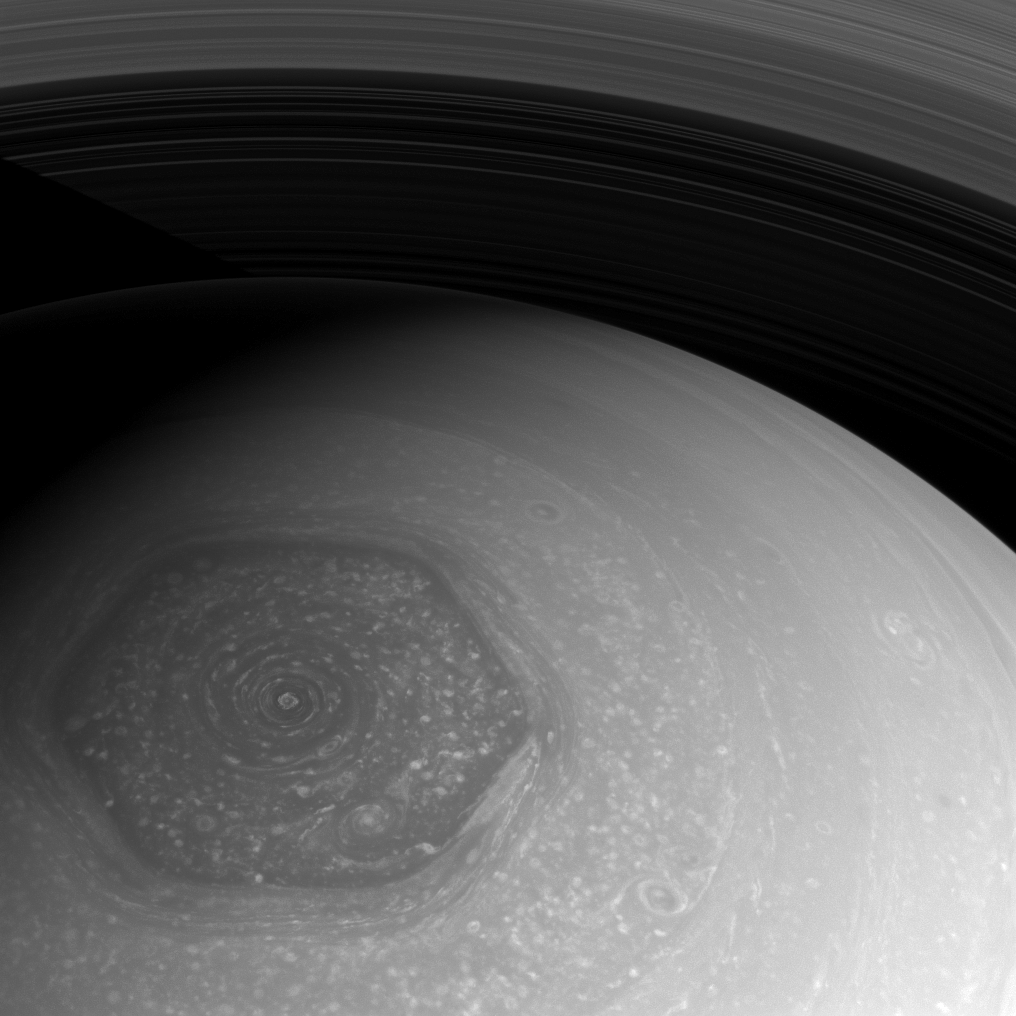

Saturn’s Polar Jet

Earth’s jet stream is a subject of intense interest and concern thanks to its effects on our weather. Saturn’s polar jet stream, seen here, causes no such worries for Earthlings, so we can simply marvel at its graceful form.

This atmospheric feature was first observed by Voyager and was dubbed ‘the hexagon’. To see more of this feature, see PIA10486 and PIA11682.

This view looks toward the north pole of Saturn from about 53 degrees above the ringplane. The image was taken with the Cassini spacecraft wide-angle camera on July 23, 2013 using a spectral filter sensitive to wavelengths of near-infrared light centered at 752 nanometers.

The view was obtained at a distance of approximately 590,000 miles (949,000 kilometers) from Saturn and at a Sun-Saturn-spacecraft, or phase, angle of 52 degrees. Image scale is 35 miles (57 kilometers) per pixel.

The Cassini-Huygens mission is a cooperative project of NASA, the European Space Agency and the Italian Space Agency. The Jet Propulsion Laboratory, a division of the California Institute of Technology in Pasadena, manages the mission for NASA’s Science Mission Directorate, Washington, D.C. The Cassini orbiter and its two onboard cameras were designed, developed and assembled at JPL. The imaging operations center is based at the Space Science Institute in Boulder, Colo.

Credit: NASA/JPL-Caltech/Space Science Institute